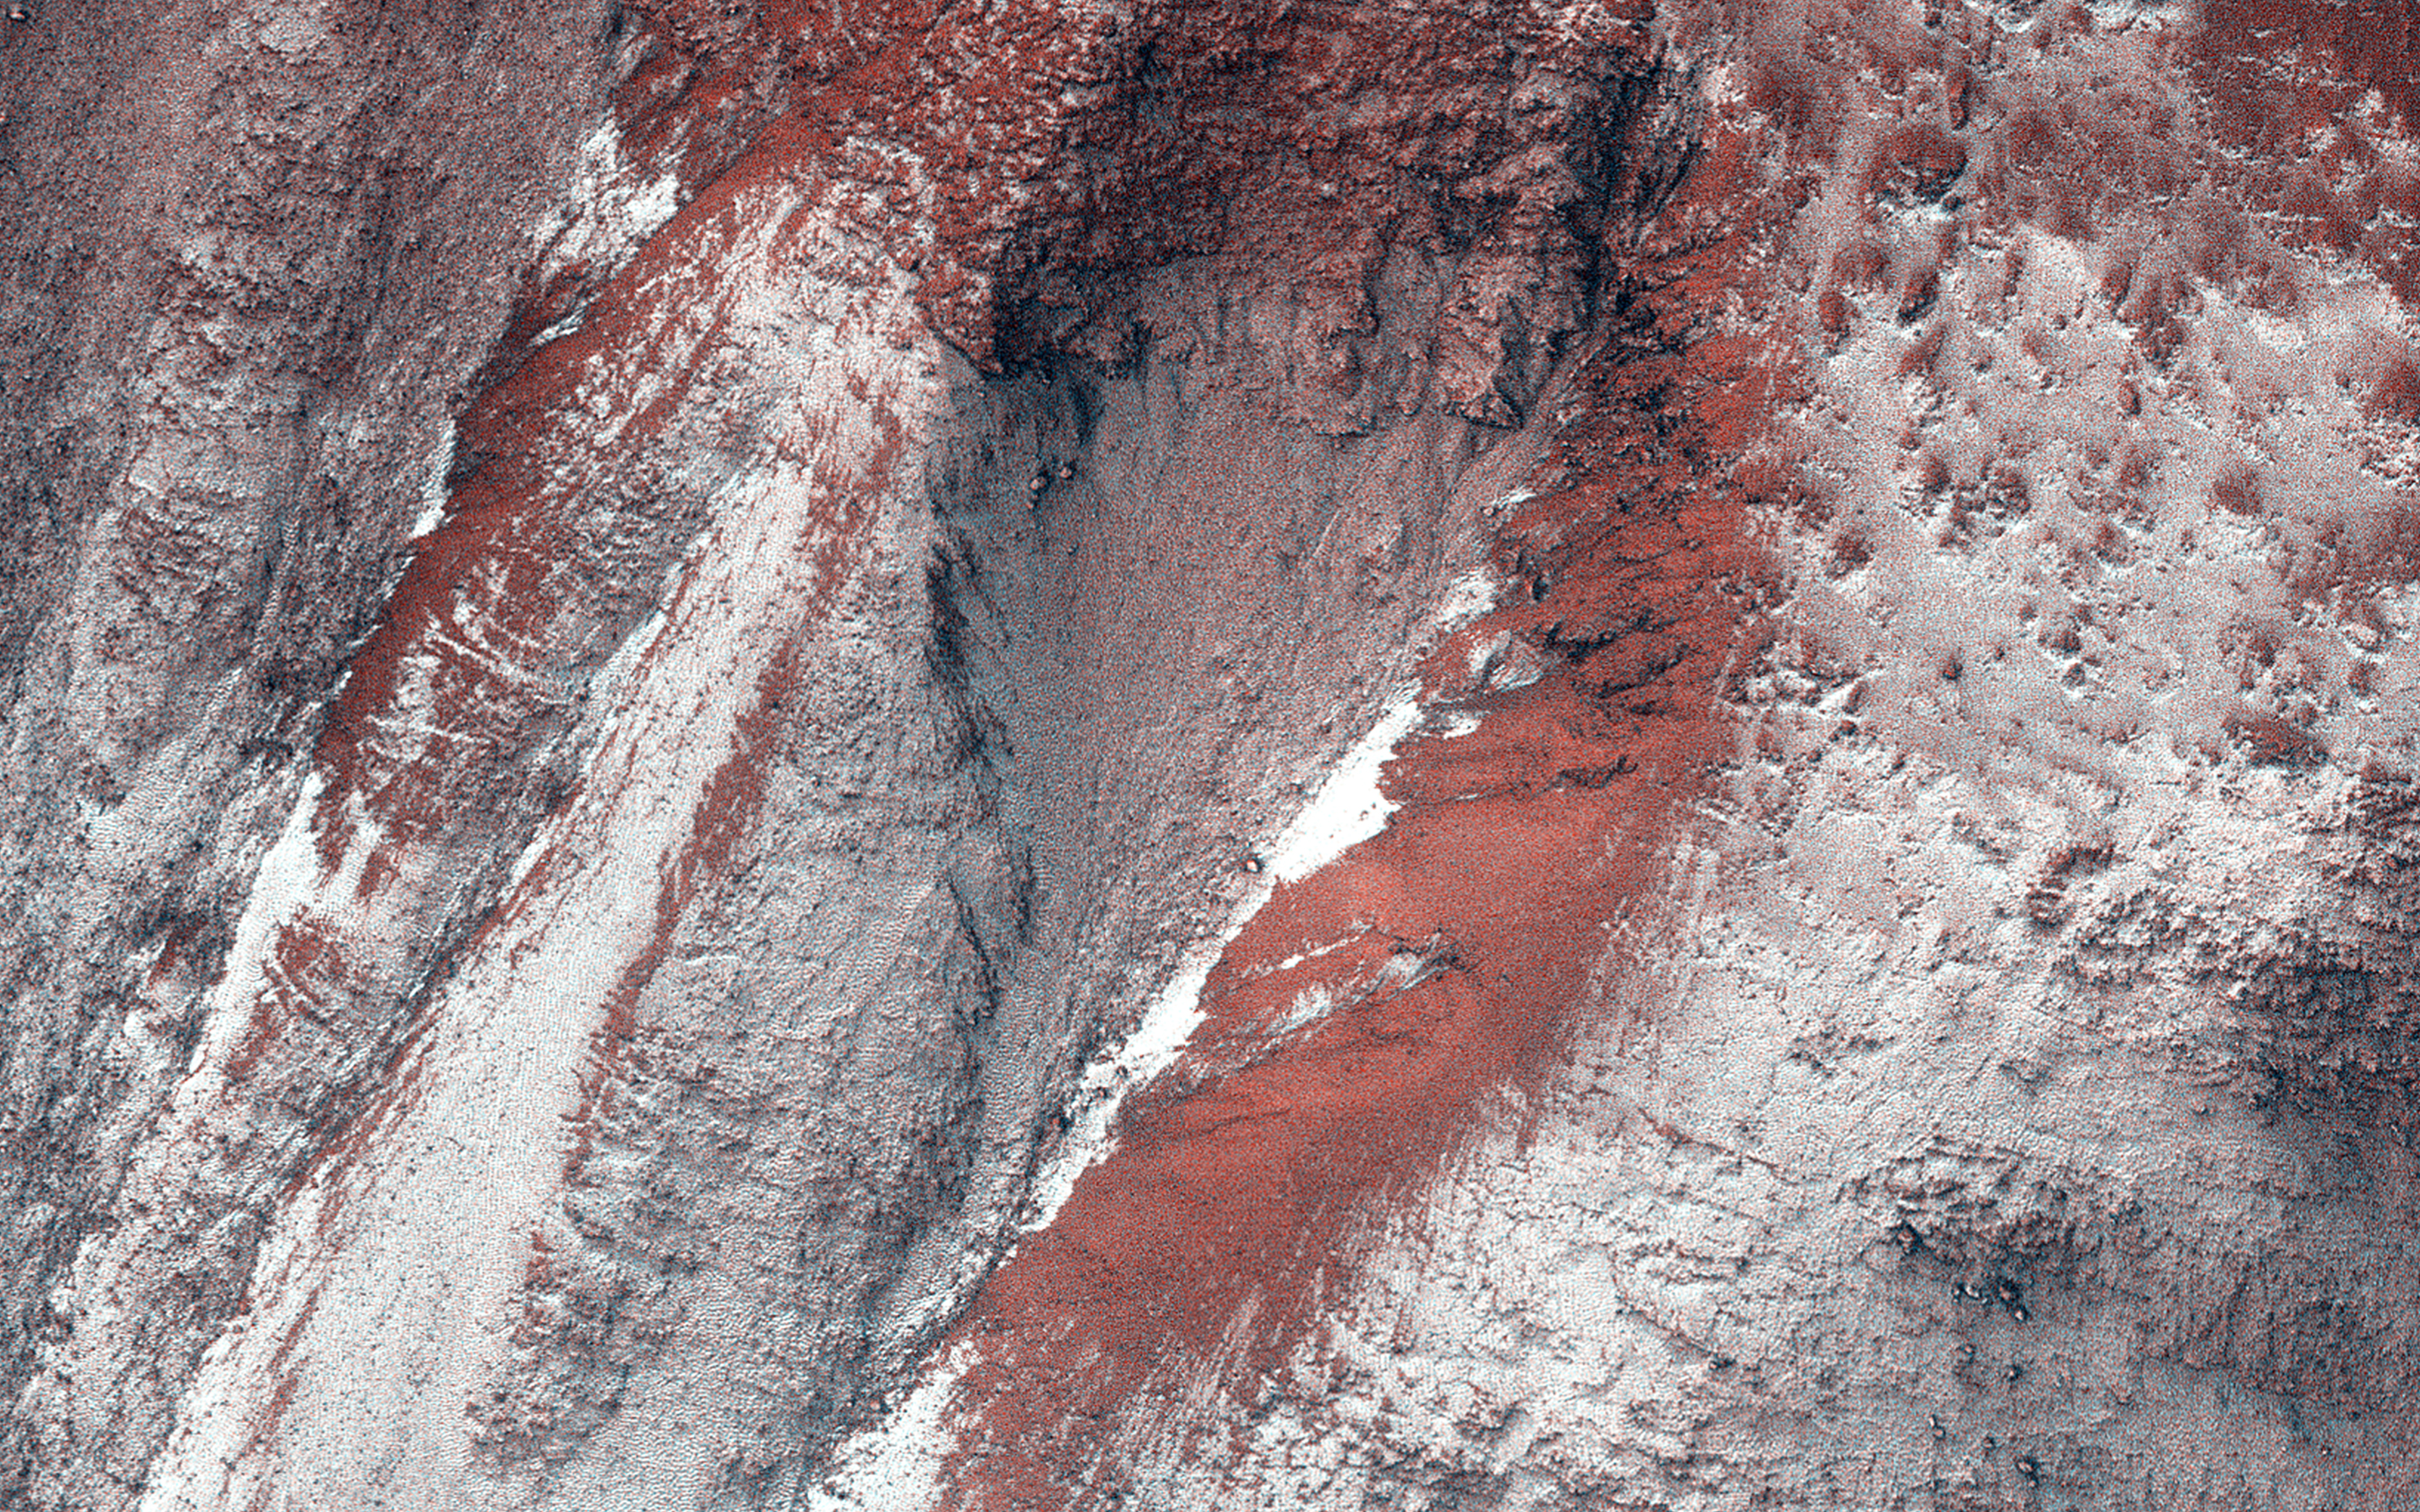

Frosty Gullies

HiRISE monitoring has shown that gully formation on Mars occurs in winter and early spring in times and places with frost on the ground.

This image was acquired in late winter, and the frost or ice (visible as white areas) persists only on the south-facing slopes that have received little direct sunlight to this date.

Ridges between gully alcoves that get more light are reddish and largely free of frost. New gully activity isn’t obvious in this image. There may be a delicate balance: in some years the frost (up to approximately 1 meter thick) will trigger avalanches, but not in most years. This frost consist of mostly carbon dioxide (dry ice), but includes small amounts of water ice as well.

HiRISE is one of six instruments on NASA’s Mars Reconnaissance Orbiter. The University of Arizona, Tucson, operates HiRISE, which was built by Ball Aerospace & Technologies Corp., Boulder, Colo. NASA’s Jet Propulsion Laboratory, a division of the California Institute of Technology in Pasadena, manages the Mars Reconnaissance Orbiter Project for NASA’s Science Mission Directorate, Washington.

Credit: NASA/JPL-Caltech/Univ. of Arizona